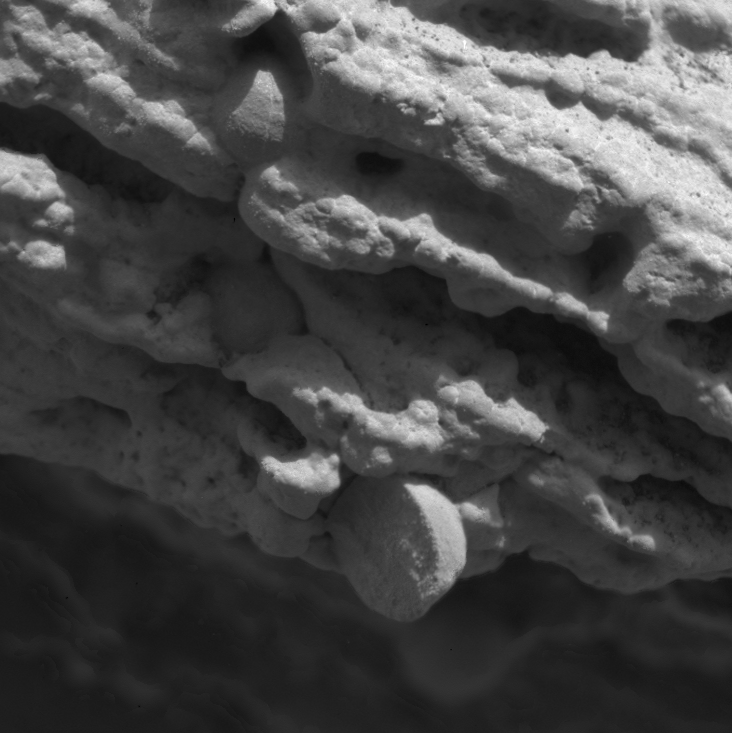

Focused on Robert E

This image, taken by the microscopic imager on the Mars Exploration Rover Opportunity, shows a geological feature dubbed “Robert E.” Light from the top is illuminating the feature, which is located within the rock outcrop at Meridiani Planum, Mars. Several images, each showing a different part of “Robert E” in good focus, were merged to produce this view. The area in this image, taken on Sol 15 of the Opportunity mission, is 2.2 centimeters (0.8 inches) across.

Credit: NASA/JPL/US Geological Survey